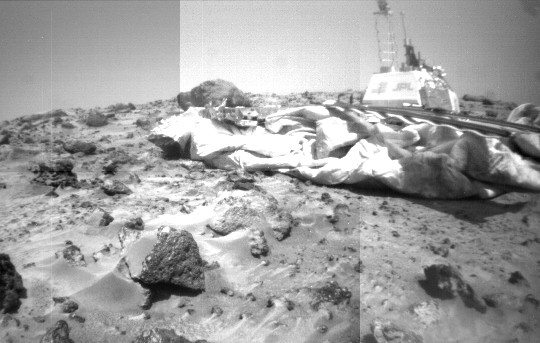

Rover Camera Mosaic of Lander & Wedge

This mosaic of the Mars Pathfinder lander and Martian terrain was taken by the front camera on the Sojourner rover on Sol 39. The rover, positioned near the rock “Wedge” at left, has imaged the letters “JPL” and the American flag mounted on the side of the lander’s electronics box. A large spread of deflated airbags are strewn around the lander’s periphery, and the large rock Yogi, studied earlier in the mission by Sojourner’s Alpha Proton X-Ray Spectrometer instrument, lies behind the airbags in the background. The front rover deployment ramp is at right, while the Imager for Mars Pathfinder mounted on its mast stands high at the top of the lander’s electronics box.

Mars Pathfinder is the second in NASA’s Discovery program of low-cost spacecraft with highly focused science goals. The Jet Propulsion Laboratory, Pasadena, CA, developed and manages the Mars Pathfinder mission for NASA’s Office of Space Science, Washington, D.C. JPL is a division of the California Institute of Technology (Caltech).

Photojournal note: Sojourner spent 83 days of a planned seven-day mission exploring the Martian terrain, acquiring images, and taking chemical, atmospheric and other measurements. The final data transmission received from Pathfinder was at 10:23 UTC on September 27, 1997. Although mission managers tried to restore full communications during the following five months, the successful mission was terminated on March 10, 1998.

Credit: NASA/JPL